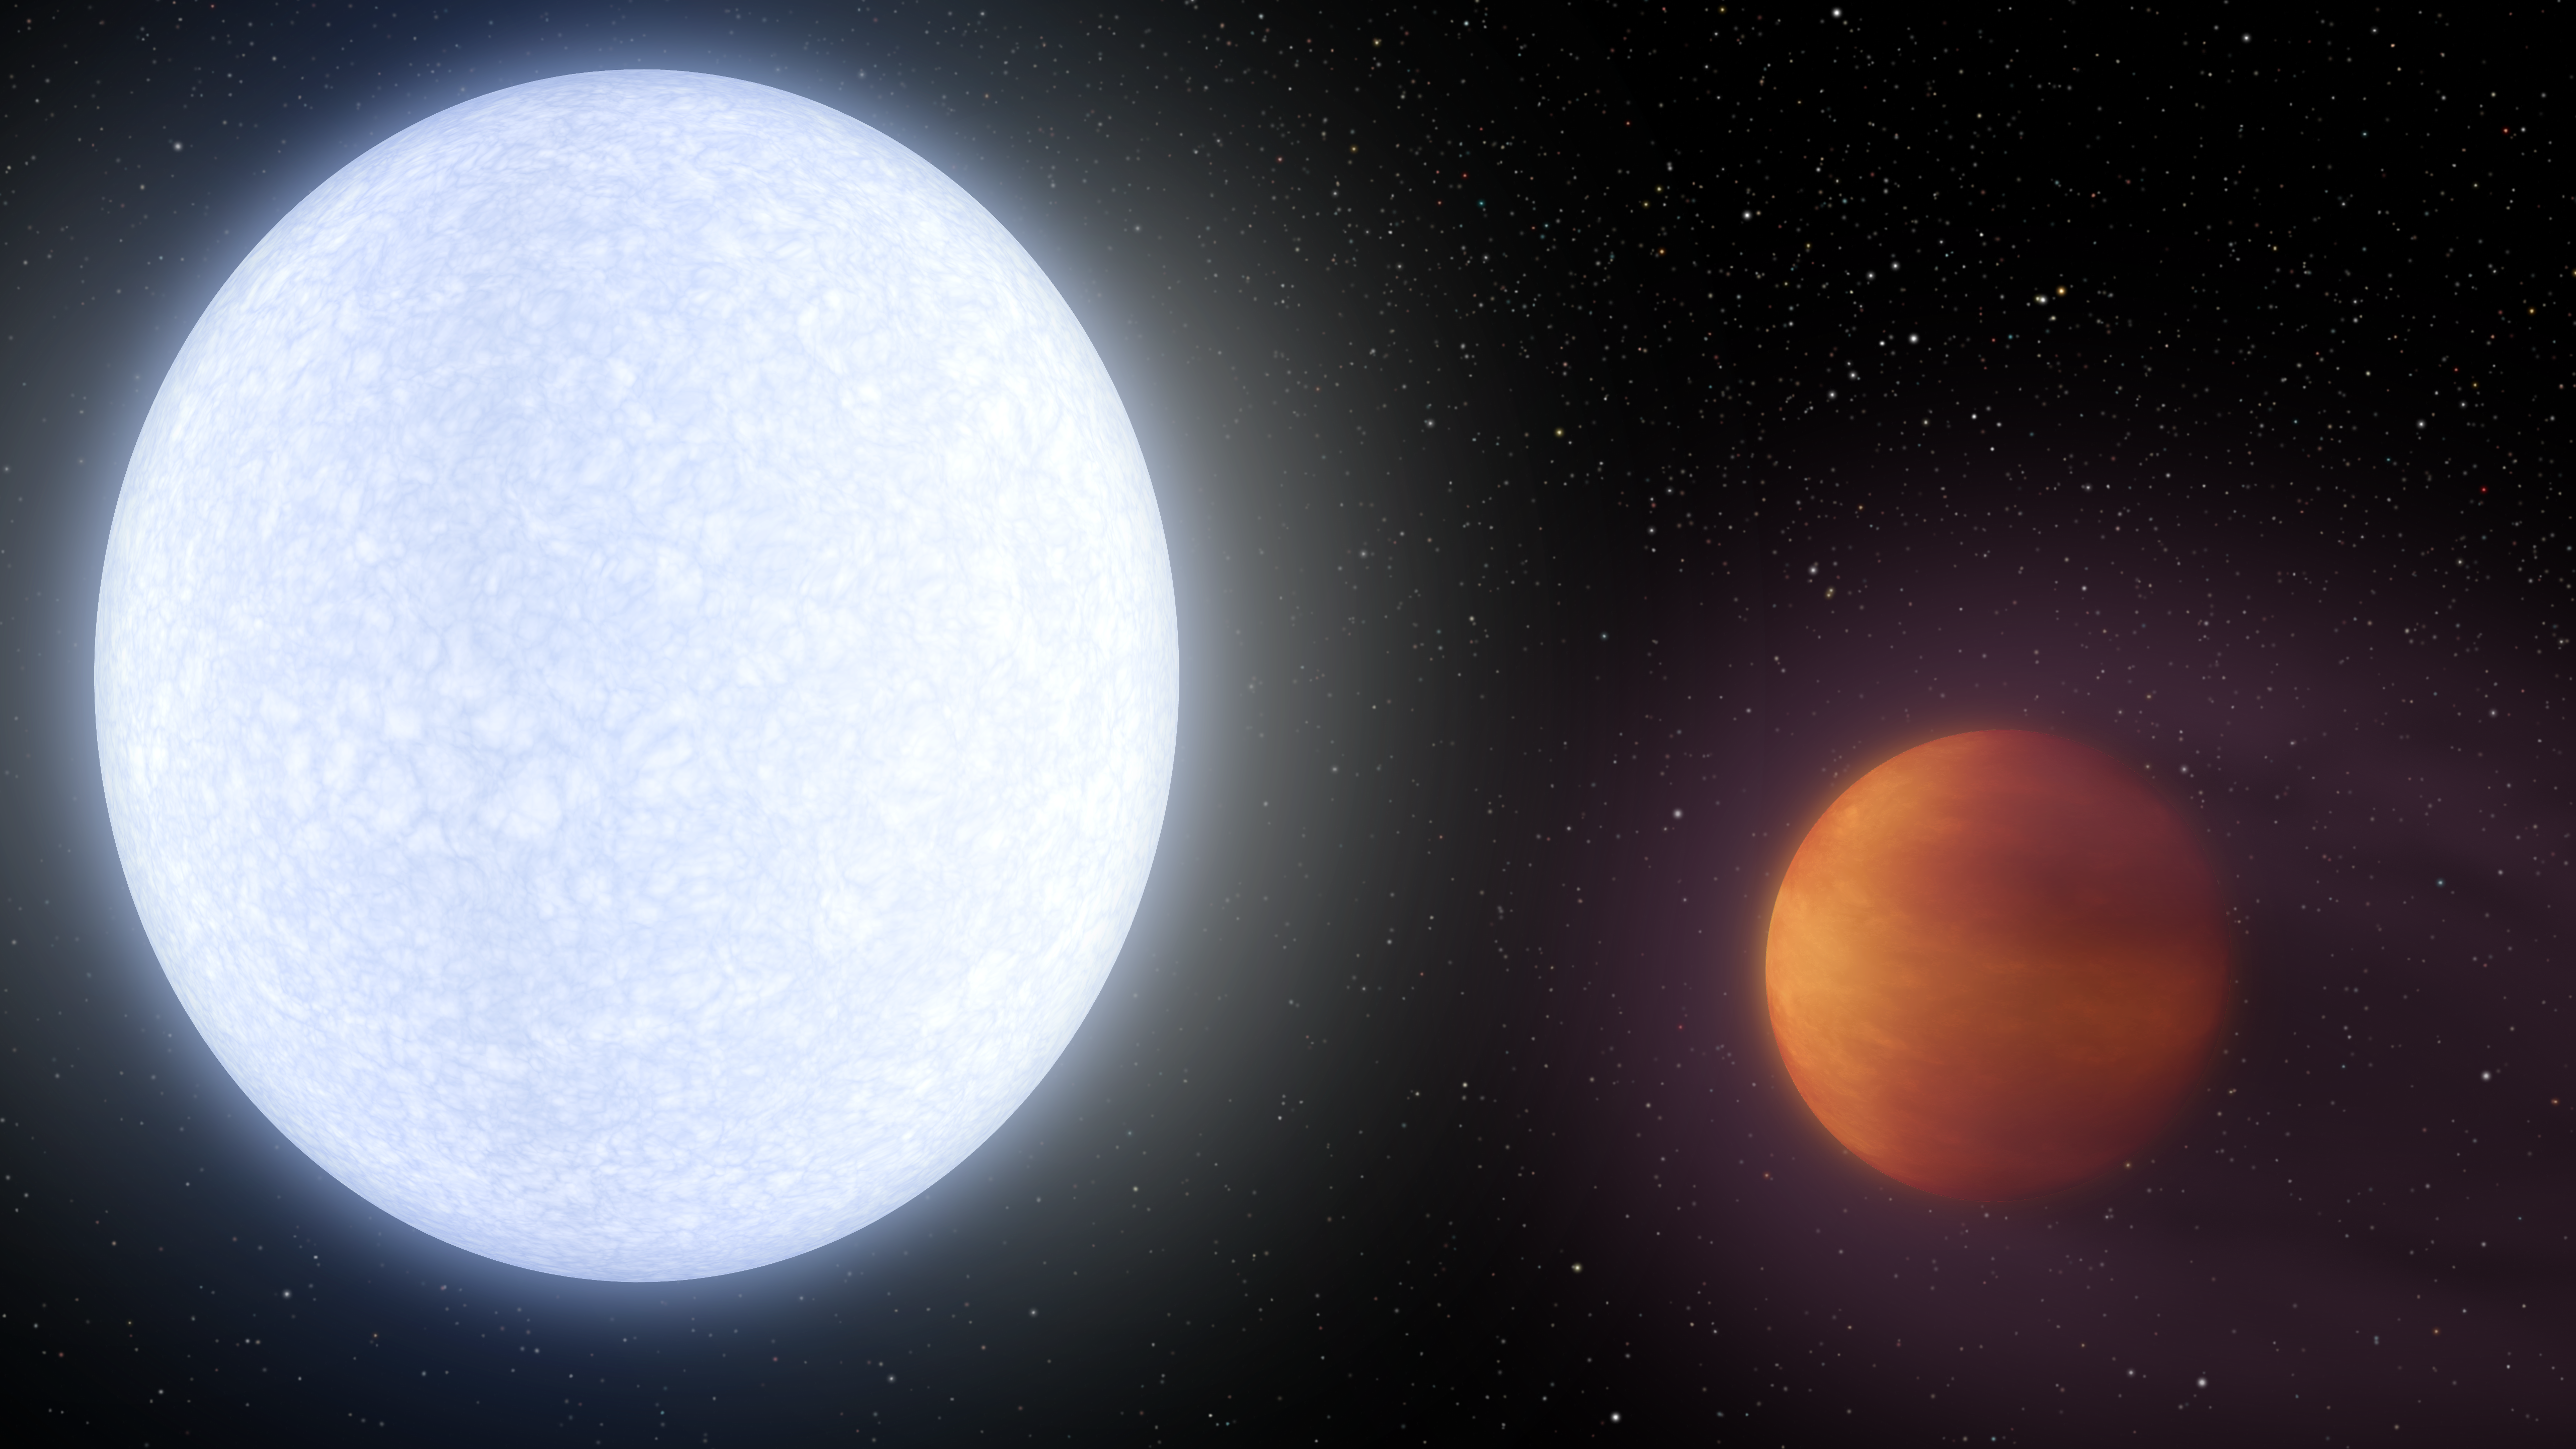

Hottest Hot Jupiter Animation (Artist’s Concept)

Animation

Figure 1Figure 2

This artist’s concept shows planet KELT-9b orbiting its host star, KELT-9. It is the hottest gas giant planet discovered so far.

With a dayside temperature of more than 7,800 degrees Fahrenheit (4,600 Kelvin), KELT-9b is a planet that is hotter than most stars. But its star, called KELT-9, is even hotter — a blue A-type star that is likely unraveling the planet through evaporation.

KELT-9b is a gas giant 2.8 times more massive than Jupiter, but only half as dense. Scientists would expect the planet to have a smaller radius, but the extreme radiation from its host star has caused the planet’s atmosphere to puff up like a balloon.

The planet is also unusual in that it orbits perpendicular to the spin axis of the star. That would be analogous to the planet orbiting perpendicular to the plane of our solar system. One “year” on this planet is less than two days long.

The KELT-9 star is only 300 million years old, which is young in star time. It is more than twice as large, and nearly twice as hot, as our sun. Given that the planet’s atmosphere is constantly blasted with high levels of ultraviolet radiation, the planet may even be shedding a tail of evaporated planetary material like a comet.

Two still images are also available in Figure 1 and 2.

The study reporting the KELT-9 discovery was largely funded by the National Science Foundation (NSF) through an NSF CAREER Grant, NSF PAARE Grant and an NSF Graduate Research Fellowship. Additional support came from NASA via the Jet Propulsion Laboratory and the Exoplanet Exploration Program; the Harvard Future Faculty Leaders Postdoctoral Fellowship; Theodore Dunham, Jr., Grant from the Fund for Astronomical Research; and the Japan Society for the Promotion of Science.

Credit: NASA/JPL-Caltech